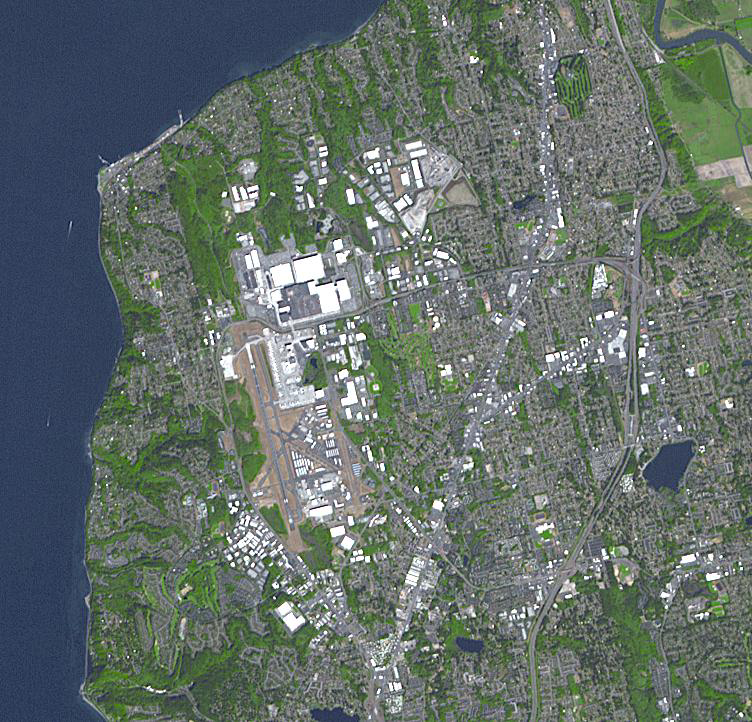

Boeing Plant, Everett WA

When Boeing decided to build the 747, they had to build a factory large enough to construct several at the same time. They started building the factory in 1967, in Everett, Washington, 35 km north of Seattle. The main building covers 39 hectares (98 acres), and encloses 13.3 million cubic meters (472 million cubic feet). This is the largest building in the world. The image was acquired September 15, 2017, covers an area of 10.8 by 11.3 kilometers, and is located at 47.9 degrees north, 122.3 degrees west.

With its 14 spectral bands from the visible to the thermal infrared wavelength region and its high spatial resolution of about 50 to 300 feet (15 to 90 meters), ASTER images Earth to map and monitor the changing surface of our planet. ASTER is one of five Earth-observing instruments launched Dec. 18, 1999, on Terra. The instrument was built by Japan’s Ministry of Economy, Trade and Industry. A joint U.S./Japan science team is responsible for validation and calibration of the instrument and data products.

The broad spectral coverage and high spectral resolution of ASTER provides scientists in numerous disciplines with critical information for surface mapping and monitoring of dynamic conditions and temporal change. Example applications are monitoring glacial advances and retreats; monitoring potentially active volcanoes; identifying crop stress; determining cloud morphology and physical properties; wetlands evaluation; thermal pollution monitoring; coral reef degradation; surface temperature mapping of soils and geology; and measuring surface heat balance.

The U.S. science team is located at NASA’s Jet Propulsion Laboratory in Pasadena, Calif. The Terra mission is part of NASA’s Science Mission Directorate, Washington.

Credit: NASA/METI/AIST/Japan Space Systems, and U.S./Japan ASTER Science Team